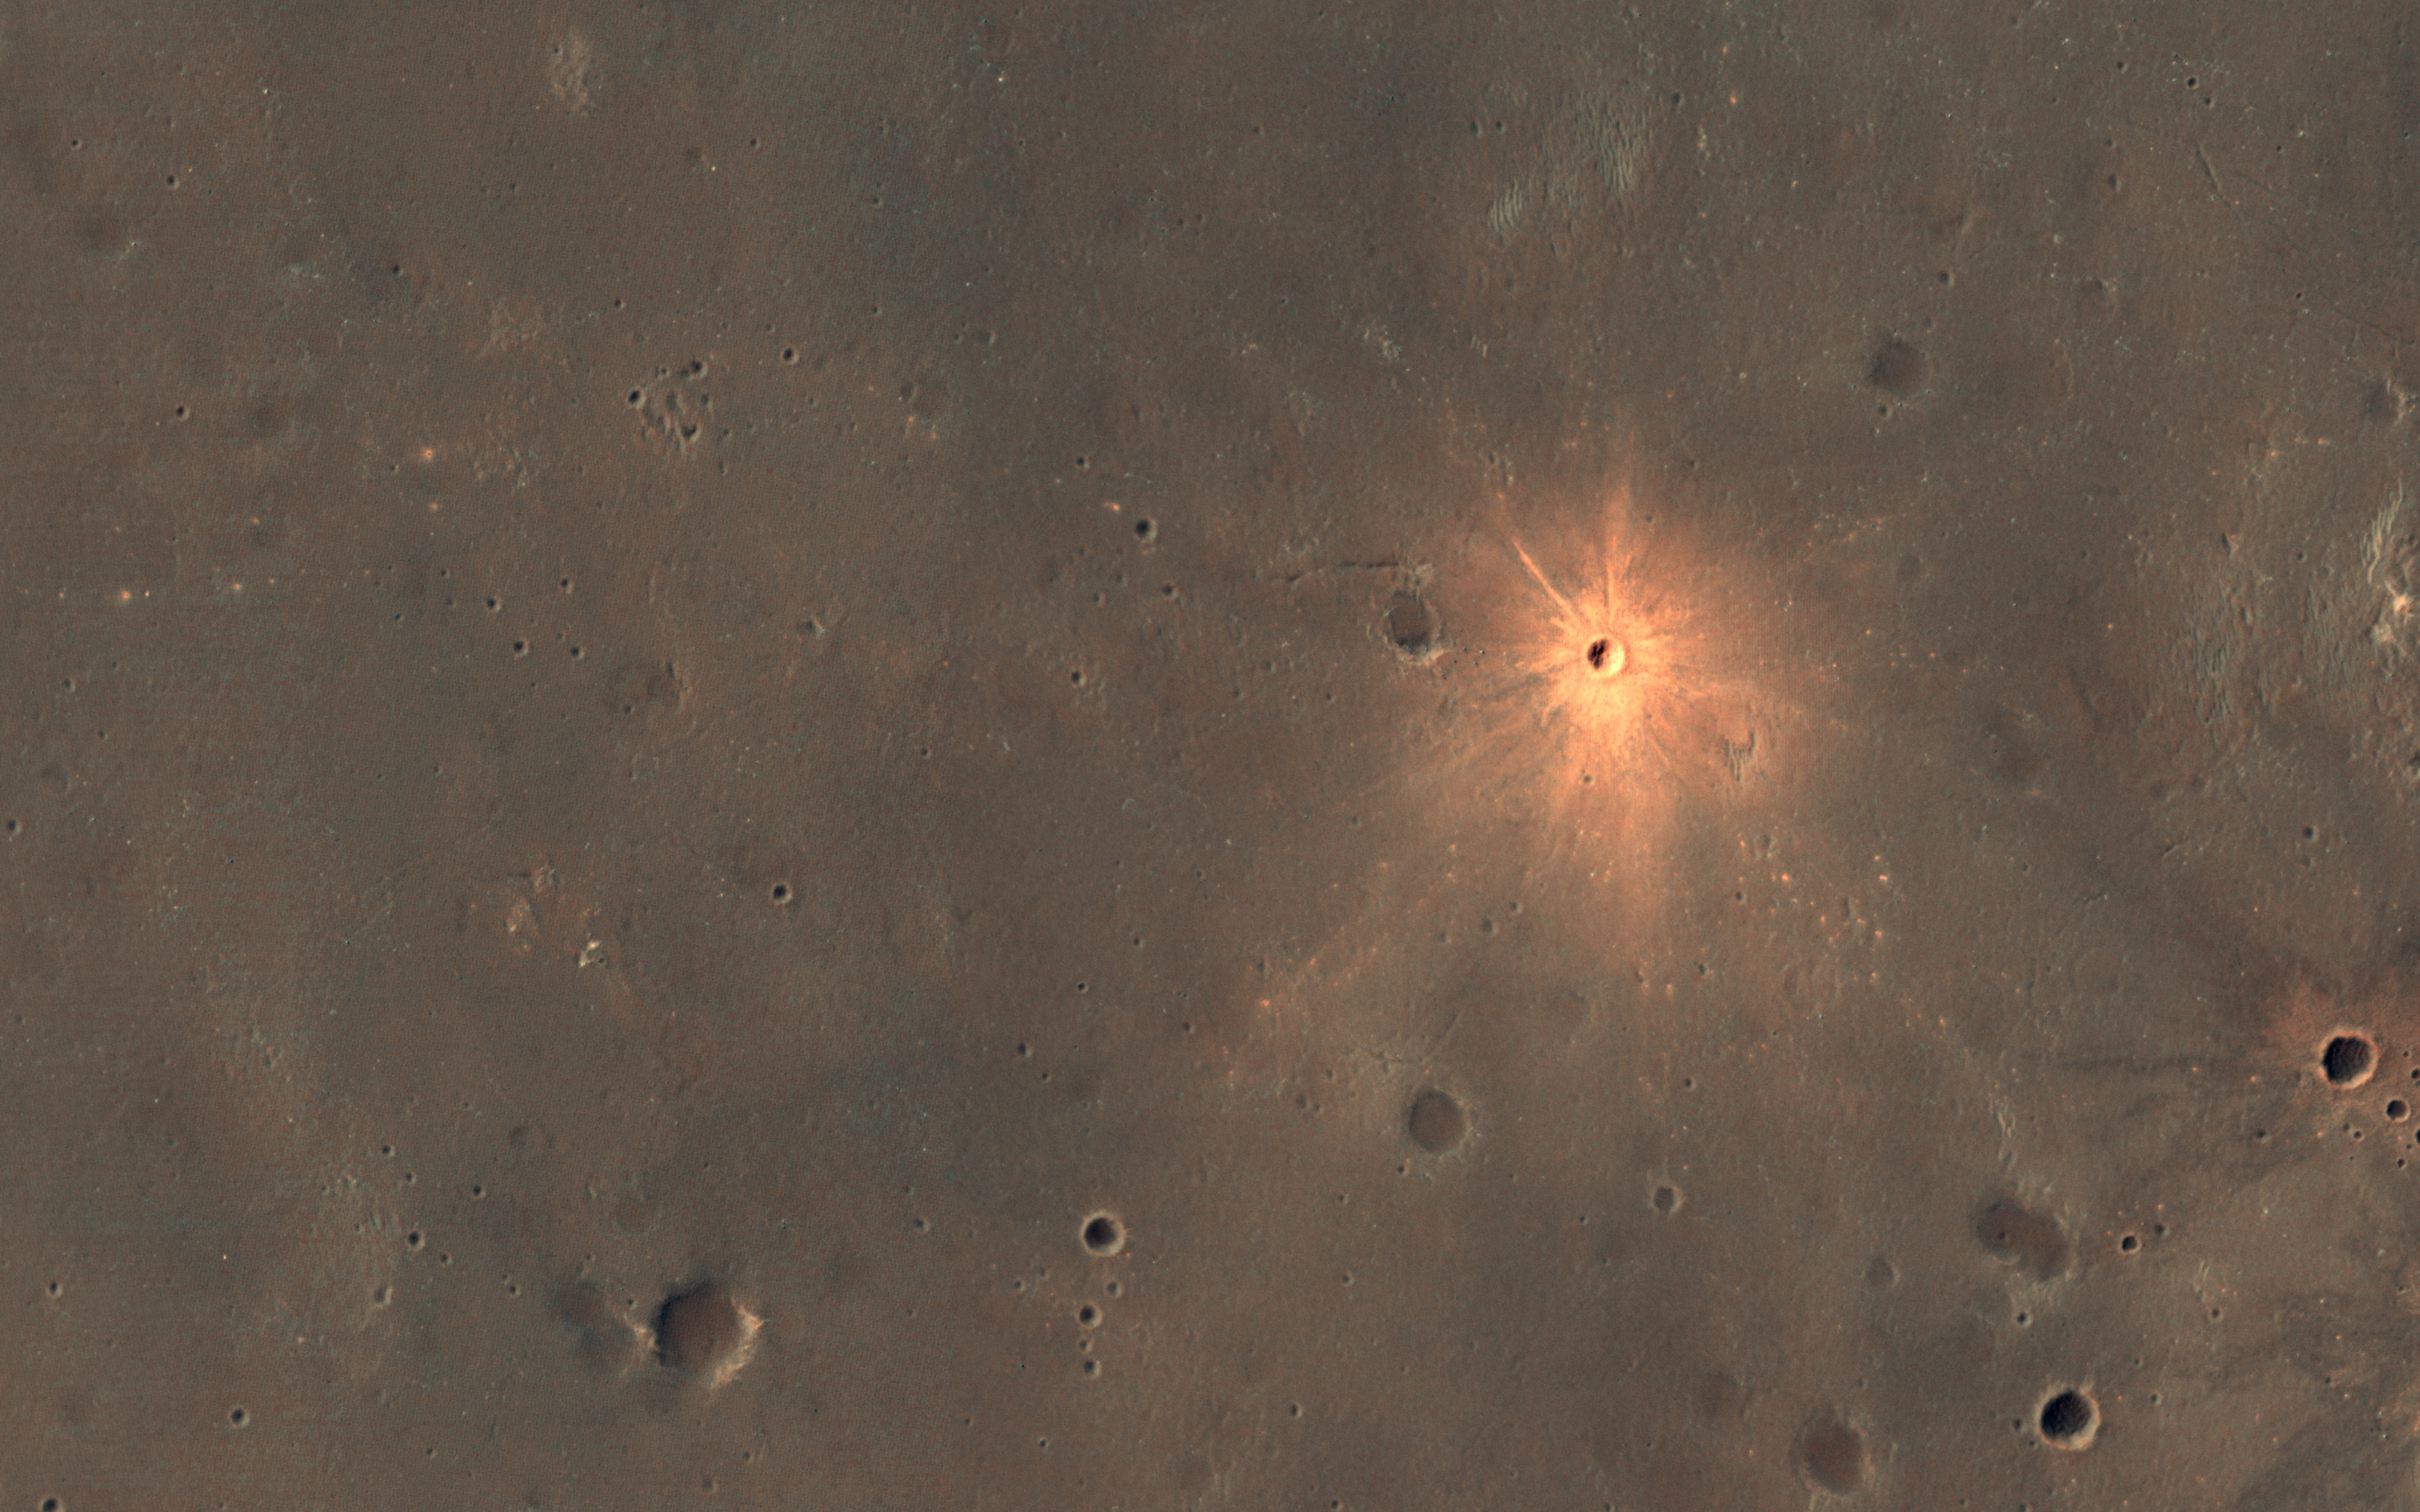

A New Impact Crater with Bright Ejecta

The Context Camera onboard MRO has been discovering new impact sites on Mars, followed up with HiRISE images. Usually these sites are discovered as new dark spots from removal or disturbance of bright dust, but a few show up as new bright spots.

These craters may have bright ejecta from exposure of shallow subsurface materials, below a thin dark cover. An alternate theory—that this is a particle size effect—is unlikely because the bright materials are also distinctly redder than surrounding areas, and because ejecta is typically more coarse-grained, which would make the surface darker rather than brighter.

The new crater visible here is about 13 meters in diameter. The color has been enhanced for this cutout.

The map is projected here at a scale of 25 centimeters (9.8 inches) per pixel. (The original image scale is 26.2 centimeters [10.3 inches] per pixel [with 1 x 1 binning]; objects on the order of 79 centimeters [31.1 inches] across are resolved.) North is up.

This is a stereo pair with ESP_068033_1700.

The University of Arizona, in Tucson, operates HiRISE, which was built by Ball Aerospace & Technologies Corp., in Boulder, Colorado. NASA’s Jet Propulsion Laboratory, a division of Caltech in Pasadena, California, manages the Mars Reconnaissance Orbiter Project for NASA’s Science Mission Directorate, Washington.

Credit: NASA/JPL-Caltech/University of Arizona